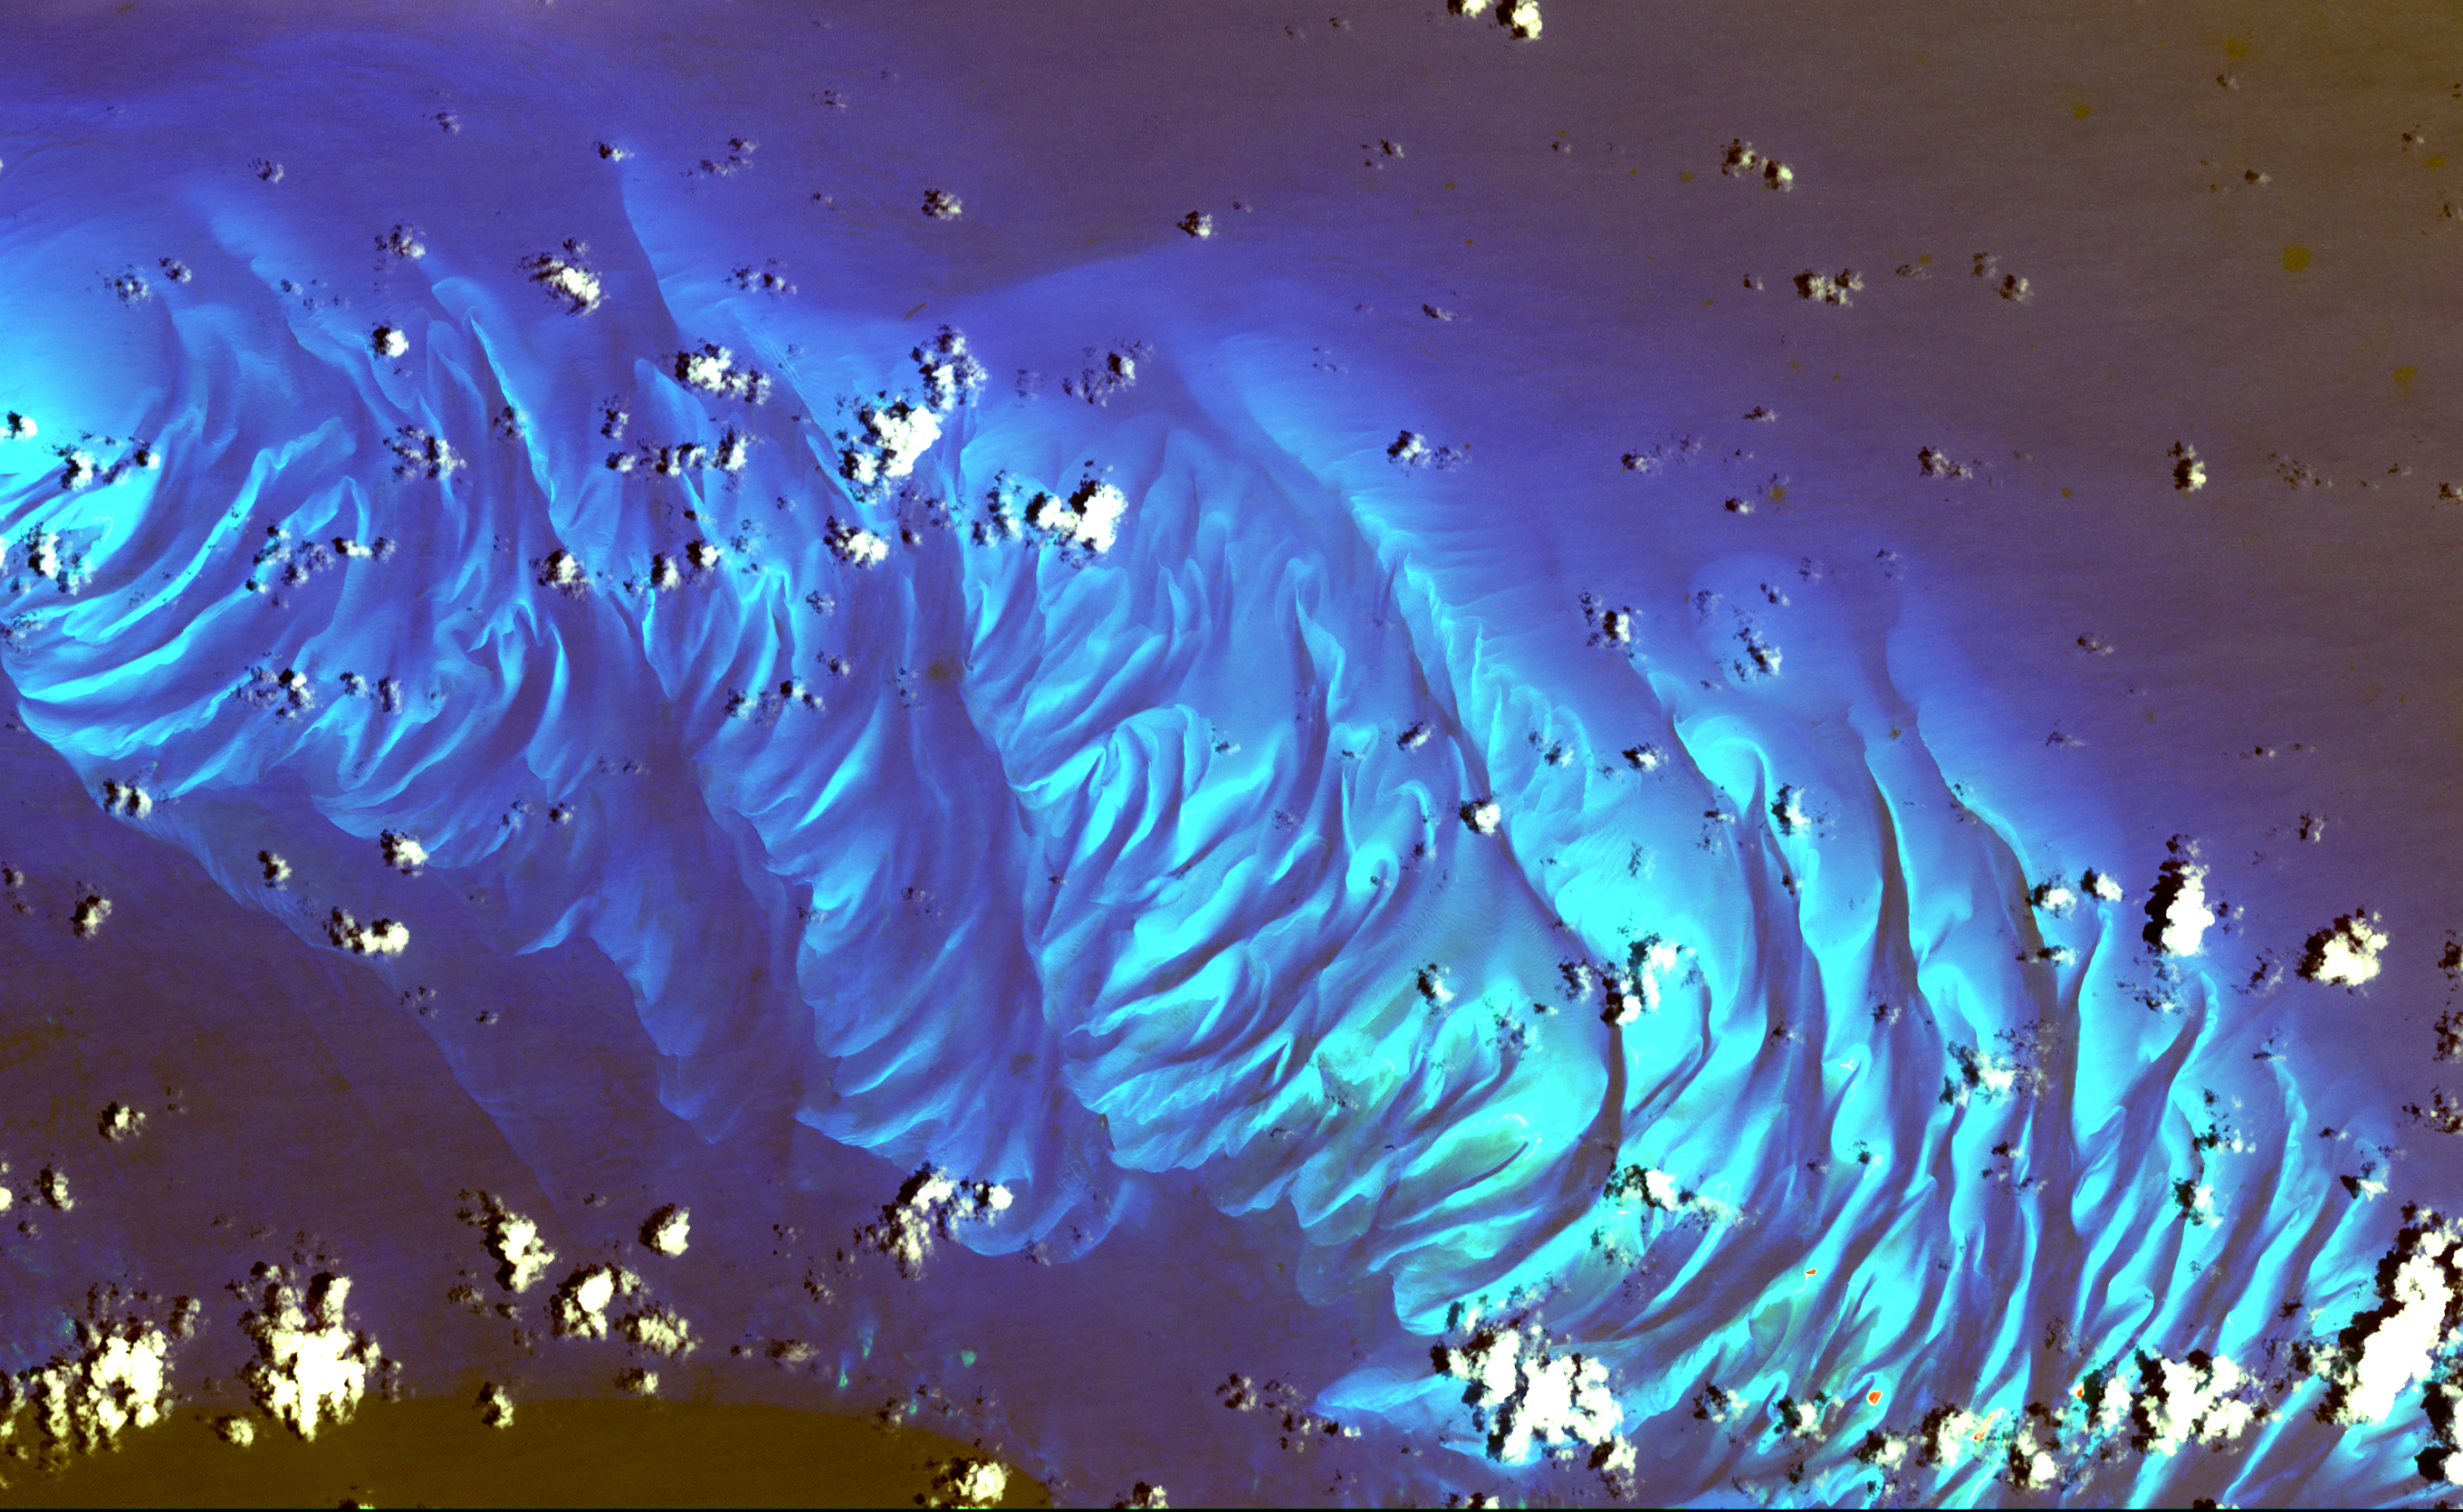

Tarpum Bay, Bahamas

In this ASTER image the features that look like folded material are carbonate sand dunes in the shallow waters of Tarpum Bay, southwest of Eleuthera Island in the Bahamas. The sand making up the dunes comes from the erosion of limestone coral reefs, and has been shaped into dunes by ocean currents.

This image was acquired on May 12, 2002 by the Advanced Spaceborne Thermal Emission and Reflection Radiometer (ASTER) on NASA’s Terra satellite. With its 14 spectral bands from the visible to the thermal infrared wavelength region, and its high spatial resolution of 15 to 90 meters (about 50 to 300 feet), ASTER images Earth to map and monitor the changing surface of our planet.

ASTER is one of five Earth-observing instruments launched December 18, 1999, on NASA’s Terra satellite. The instrument was built by Japan’s Ministry of Economy, Trade and Industry. A joint U.S./Japan science team is responsible for validation and calibration of the instrument and the data products.

The broad spectral coverage and high spectral resolution of ASTER will provide scientists in numerous disciplines with critical information for surface mapping, and monitoring of dynamic conditions and temporal change. Example applications are: monitoring glacial advances and retreats; monitoring potentially active volcanoes; identifying crop stress; determining cloud morphology and physical properties; wetlands evaluation; thermal pollution monitoring; coral reef degradation; surface temperature mapping of soils and geology; and measuring surface heat balance. Dr. Anne Kahle at NASA’s Jet Propulsion Laboratory, Pasadena, California, is the U.S. Science team leader; Bjorn Eng of JPL is the project manager. The Terra mission is part of NASA’s Earth Science Enterprise, a long- term research effort to understand and protect our home planet. Through the study of Earth, NASA will help to provide sound science to policy and economic decision-makers so as to better life here, while developing the technologies needed to explore the universe and search for life beyond our home planet.

Size: 30.7 x 46.1 km (19.0 x 28.2 miles)
Location: 25.1 deg. North lat., 76.4 deg. West long.
Orientation: North at top
Image Data: ASTER bands 1,2, and 3.
Original Data Resolution: 15 m
Date Acquired: May 12, 2002

Credit: NASA/GSFC/METI/ERSDAC/JAROS, and U.S./Japan ASTER Science Team